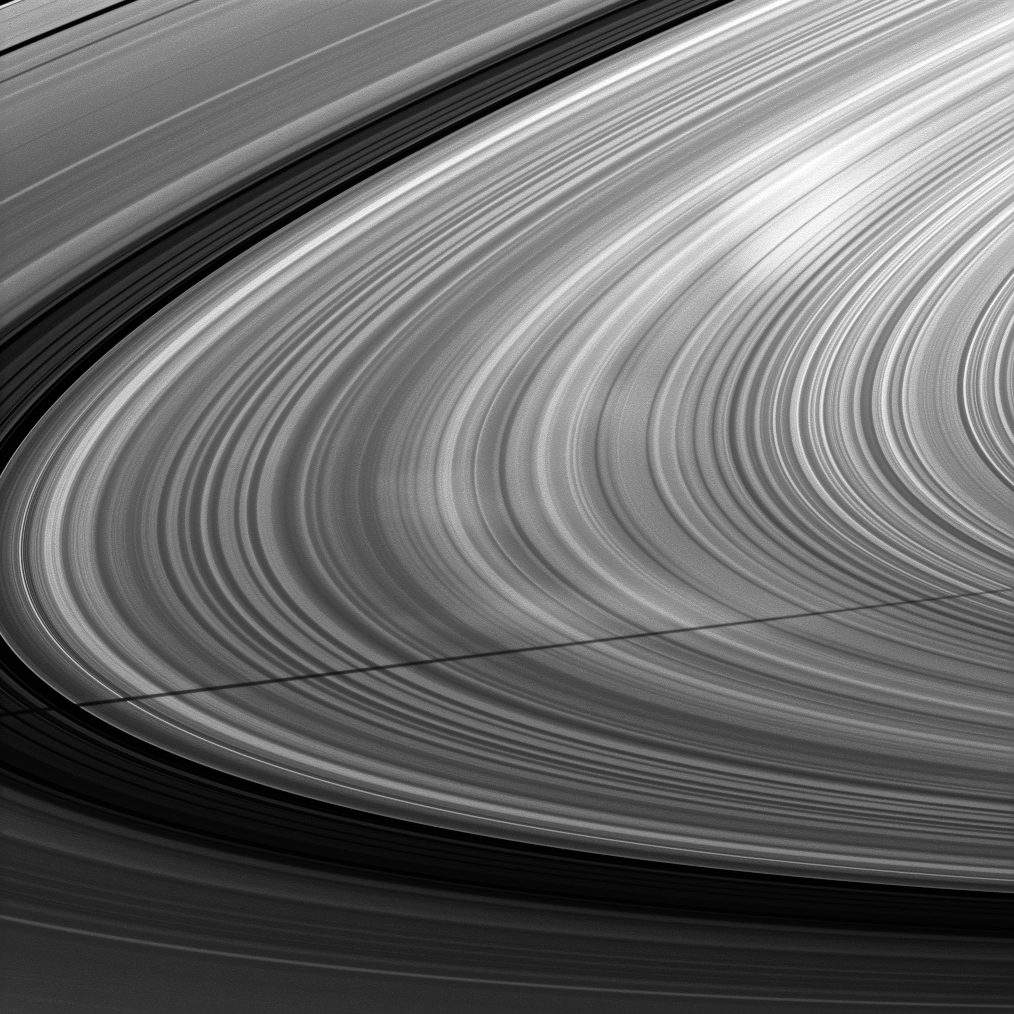

Shadow and Spokes

A moon’s shadow strikes Saturn’s rings near bright spokes on the B ring near the center of this Cassini image taken about one month after the planet’s August 2009 equinox.

Mimas, the moon casting the shadow, is not shown. To learn more about the ghostly radial markings called spokes, see PIA11144 and PIA08288. Spokes appear bright when they are viewed at phase, or Sun-Saturn spacecraft, angles higher than about 45 degrees. The phase angle in this image is 106 degrees.

The novel illumination geometry that accompanies equinox lowers the sun’s angle to the ringplane, significantly darkens the rings, and causes out-of-plane structures to look anomalously bright and cast shadows across the rings. These scenes are possible only during the few months before and after Saturn’s equinox, which occurs only once in about 15 Earth years. Before and after equinox, Cassini’s cameras have spotted not only the predictable shadows of some of Saturn’s moons (see PIA11657 also the shadows of newly revealed vertical structures in the rings themselves (see PIA11665).

This view looks toward the northern, sunlit side of the rings from about 8 degrees above the ringplane.

The image was taken in visible light with the Cassini spacecraft narrow-angle camera on Sept. 9, 2009. The view was obtained at a distance of approximately 2.9 million kilometers (1.8 million miles) from Saturn and at a Sun-Saturn-spacecraft, or phase, angle of 106 degrees. Image scale is 17 kilometers (11 miles) per pixel.

The Cassini-Huygens mission is a cooperative project of NASA, the European Space Agency and the Italian Space Agency. The Jet Propulsion Laboratory, a division of the California Institute of Technology in Pasadena, manages the mission for NASA’s Science Mission Directorate, Washington, D.C. The Cassini orbiter and its two onboard cameras were designed, developed and assembled at JPL. The imaging operations center is based at the Space Science Institute in Boulder, Colo.

Credit: NASA/JPL/Space Science Institute